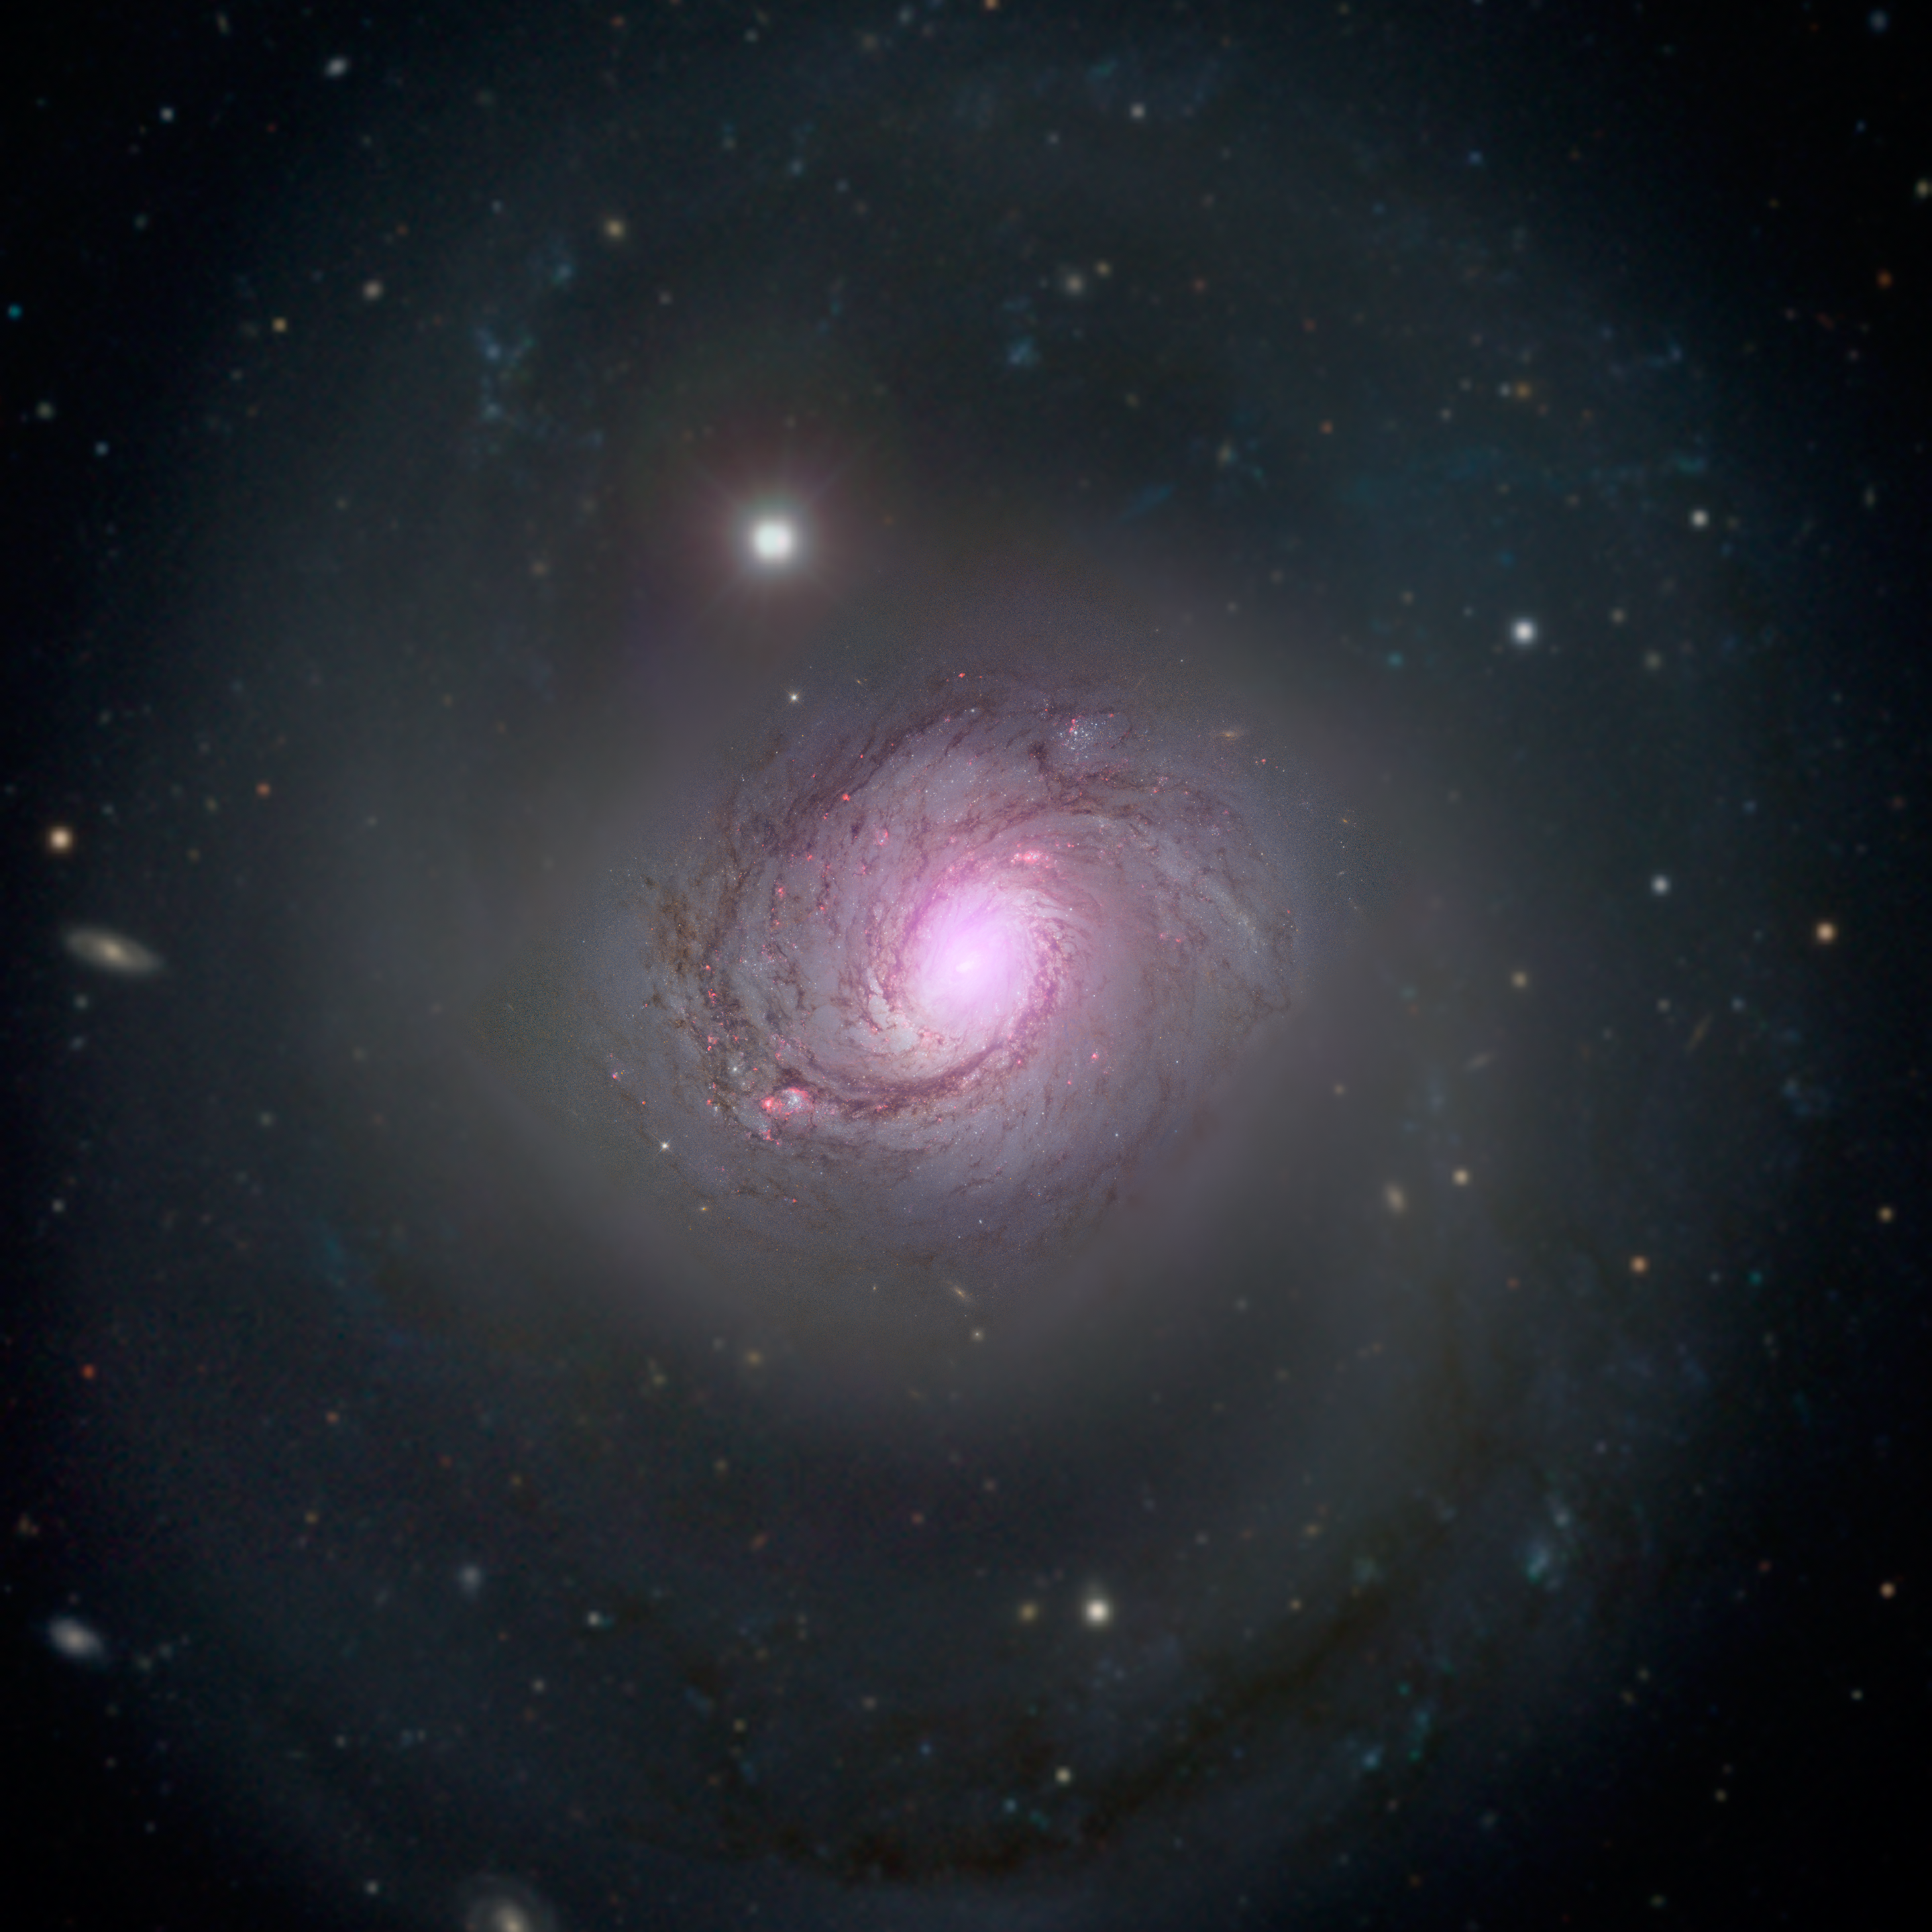

NuSTAR's View of Galaxy NGC 1068

Galaxy NGC 1068 is shown in visible light and X-rays in this composite image. High-energy X-rays (magenta) captured by NASA's Nuclear Spectroscopic Telescope Array, or NuSTAR, are overlaid on visible-light images from both NASA's Hubble Space Telescope and the Sloan Digital Sky Survey. The X-ray light is coming from an active supermassive black hole, also known as a quasar, in the center of the galaxy. This supermassive black hole has been extensively studied due to its relatively close proximity to our galaxy. NGC 1068 is about 47 million light-years away in the constellation Cetus.

The supermassive black hole is also one of the most obscured known, blanketed by thick clouds of gas and dust. NuSTAR's high-energy X-ray view is the first to penetrate the walls of this black hole's hidden lair.

Credit: NASA/ESA/JPL-Caltech/Roma Tre Univ.